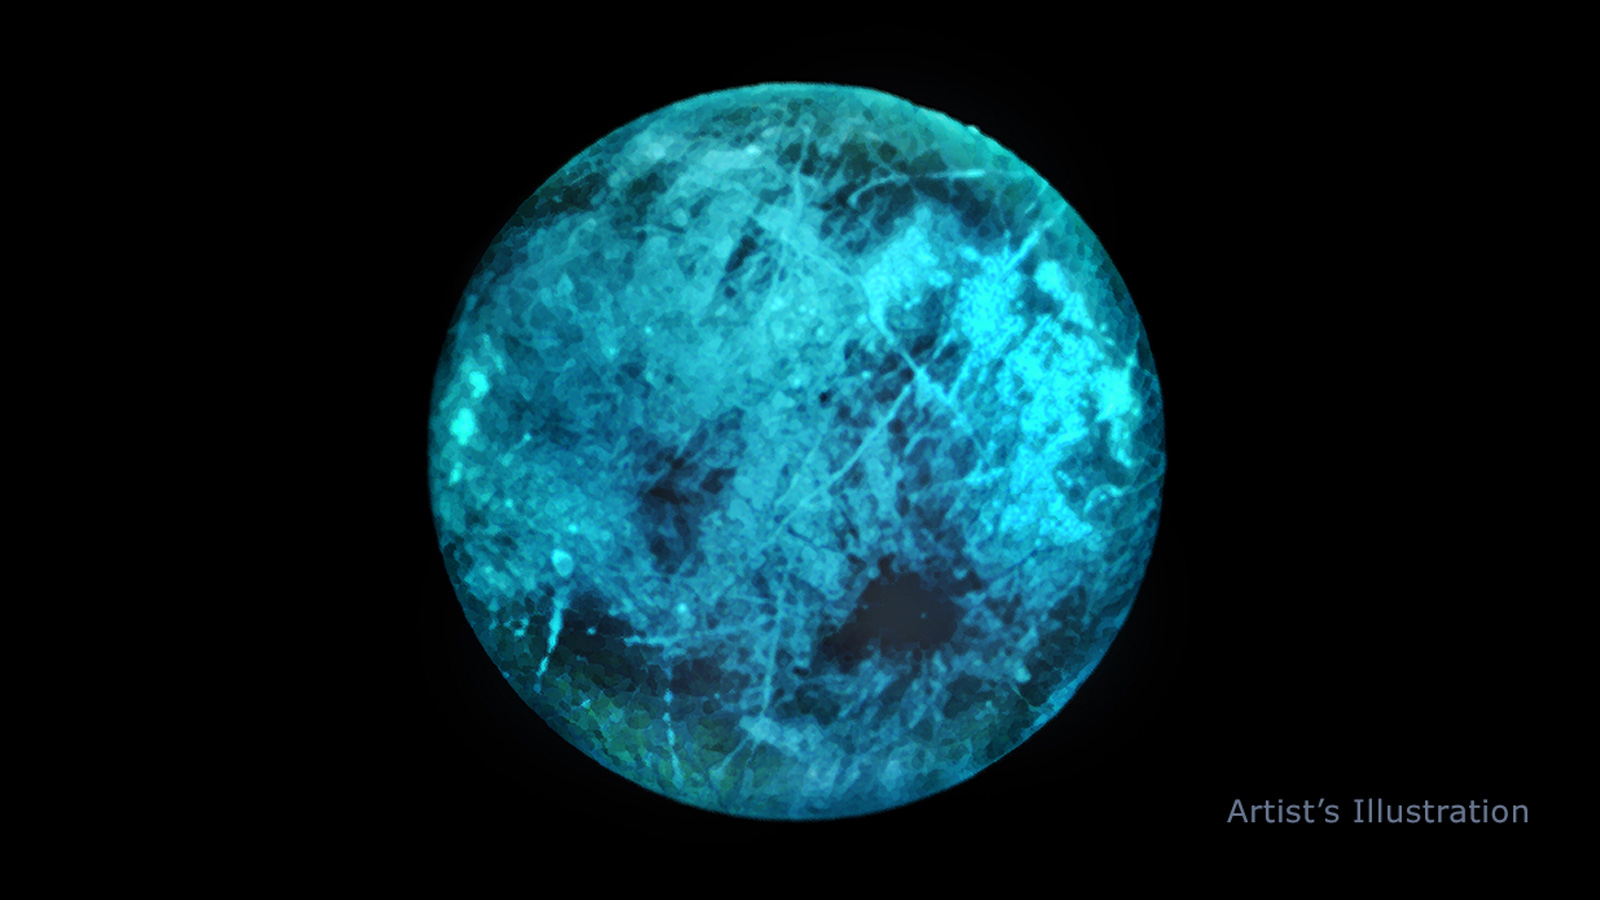

Night on Europa (Illustration)

This illustration of Jupiter’s moon Europa shows how the icy surface may glow on its nightside, the side facing away from the Sun. New lab experiments re-created the environment of Europa and find that the icy moon shines, even on its nightside, due to an ice glow. As Jupiter bombards Europa with radiation, the electrons penetrate the surface, energizing the molecules underneath. When those molecules relax, they release energy as visible light. Variations in the glow and the color of the glow itself could reveal information about the composition of ice on Europa’s surface. Different salty compounds react differently to the radiation and emit their own unique glimmer. Color will vary based on the real composition of Europa’s surface.

Credit: NASA/JPL-Caltech